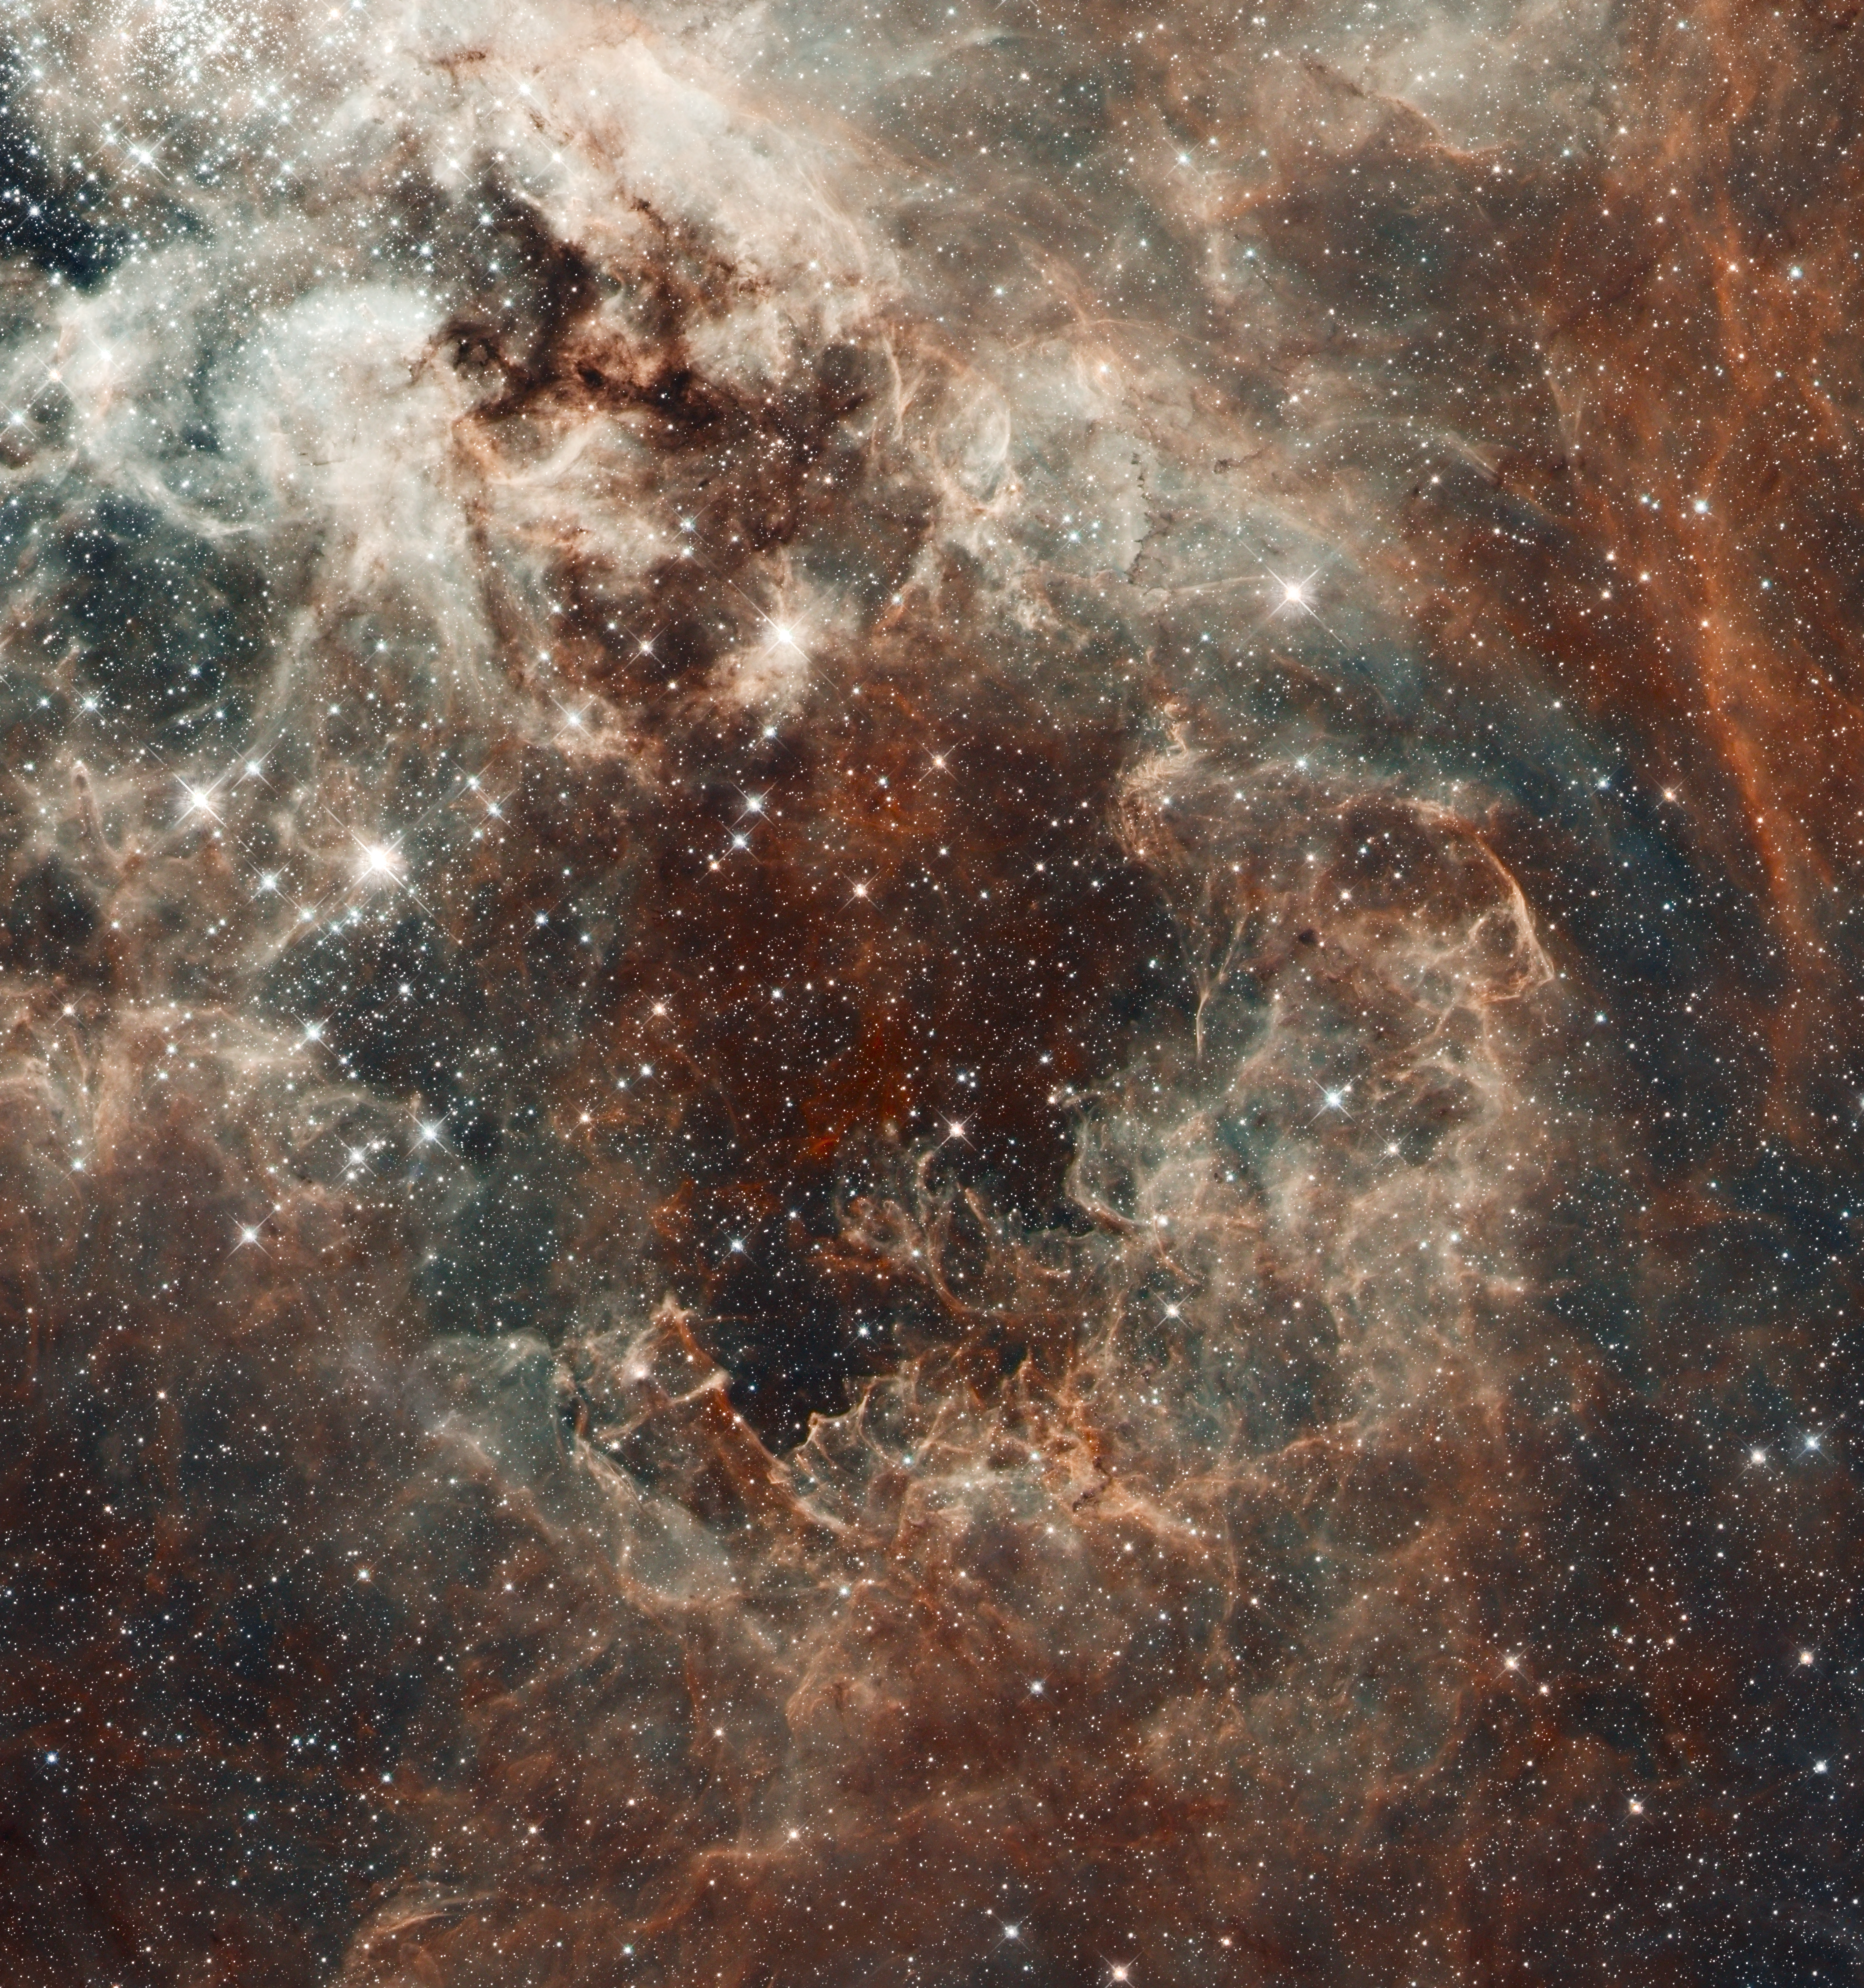

The Tarantula Nebula in the Large Magellanic Cloud

A Hubble Space Telescope composite image of a portion of the Tarantula Nebula's central cavity illustrates the profound effect new stars can have on their environment. The young stars of 30 Doradus are acting something like cosmic, decidedly non-eco-friendly light bulbs. Each star cranks out a dazzlingly high wattage in the form of optical and ultraviolet (UV) radiation. That flood of UV light and the gusts of hot particles also flowing freely from these stars have hollowed out a bubble in the gaseous nebula.

While the nebula's gas and dust seem to have withered under that stellar glare, interesting features arise at the edges of the bubble. This exposed rim has been compressed into sharp ridges. Resembling the surface of a choppy ocean, these uneven edges curve, branch, and form awkward peaks that jut back into the bubble's punishing environment. Only with Hubble's exceptional resolution could the real intricacy and three-dimensionality of these features be revealed.

The high-resolution Hubble data have been combined with ground-based observations that trace hydrogen gas (in red) and oxygen (in blue). Together, this region can be appreciated as a microcosm of the larger nebula: a swirling palette of gas, dust, and stars in the midst of tumultuous upheaval.

Credit: NASA, ESA, ESO, D. Lennon (ESA/STScI), and the Hubble Heritage Team (STScI/AURA)